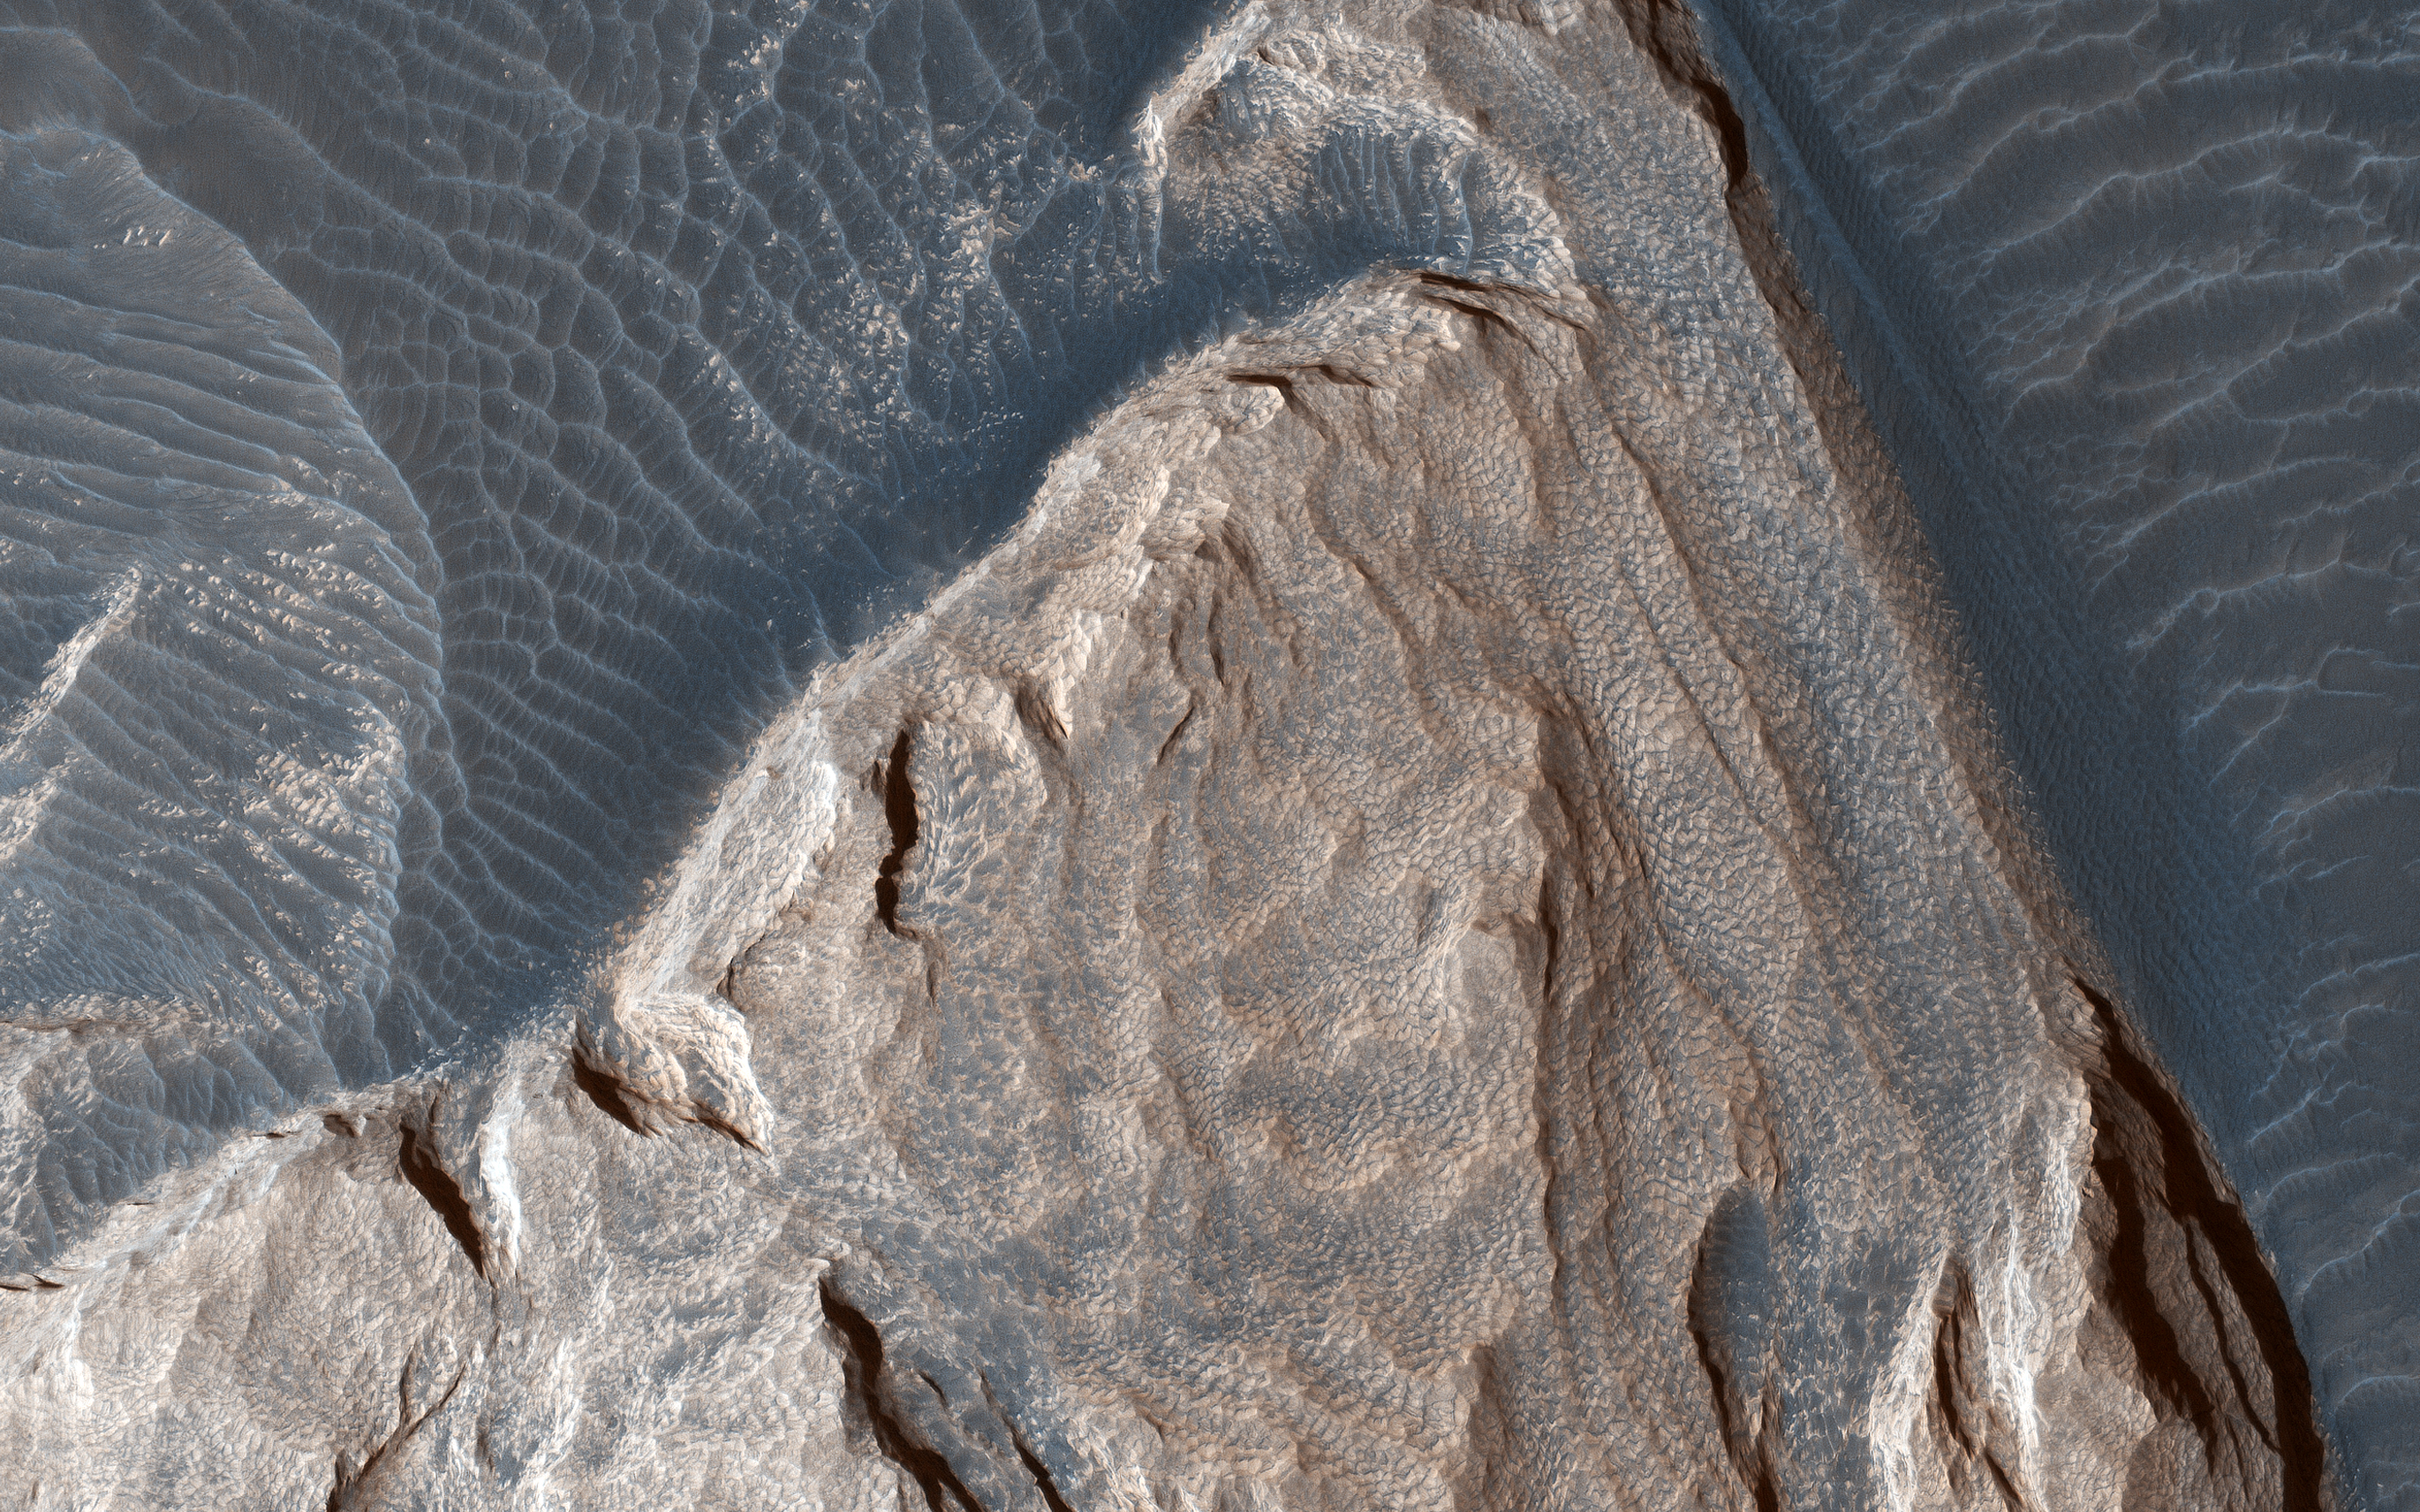

Wind Flow

The atmospheric pressure on Earth at sea level is about 1 bar. On Mars, the pressure is 6 to 10 millibars, or 1/100th that of our planet. But even in this atmosphere, wind still flows around obstacles.

In this image the ripples in the sand tell us which way the wind was moving and how it was diverted around these rock formations.

The map is projected here at a scale of 25 centimeters (9.8 inches) per pixel. [The original image scale is 26.2 centimeters (10.3 inches) per pixel (with 1 x 1 binning); objects on the order of 79 centimeters (31.1 inches) across are resolved.] North is up.

This is a stereo pair with ESP_057864_1720.

The University of Arizona, Tucson, operates HiRISE, which was built by Ball Aerospace & Technologies Corp., Boulder, Colorado. NASA’s Jet Propulsion Laboratory, a division of Caltech in Pasadena, California, manages the Mars Reconnaissance Orbiter Project for NASA’s Science Mission Directorate, Washington.

Credit: NASA/JPL-Caltech/University of Arizona